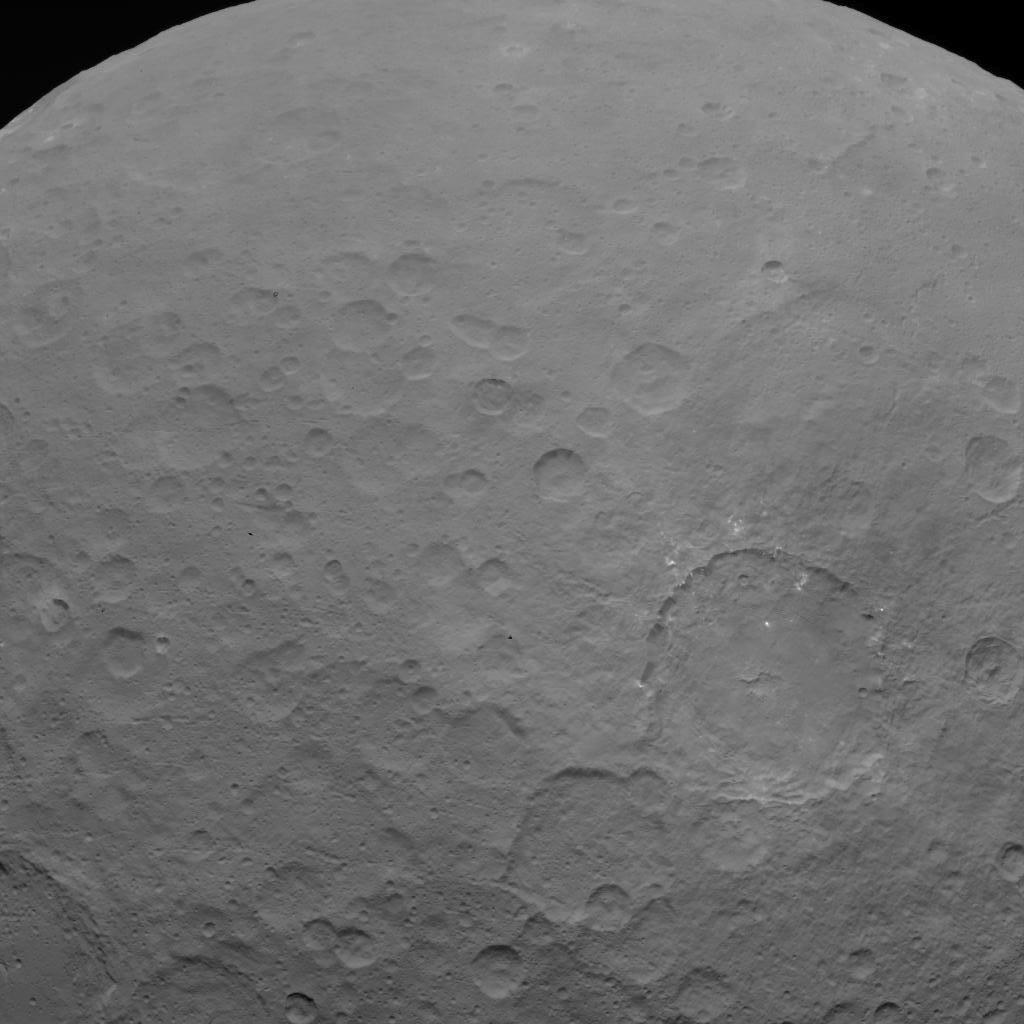

Dawn OpNav9 Image 3

This image of Ceres is part of a sequence taken by NASA’s Dawn spacecraft on May 22, 2015, from a distance of 3,200 miles (5,100 kilometers) with a resolution of 1,600 feet (480 meters) per pixel.

Dawn’s mission is managed by JPL for NASA’s Science Mission Directorate in Washington. Dawn is a project of the directorate’s Discovery Program, managed by NASA’s Marshall Space Flight Center in Huntsville, Alabama. UCLA is responsible for overall Dawn mission science. Orbital ATK, Inc., in Dulles, Virginia, designed and built the spacecraft. The German Aerospace Center, the Max Planck Institute for Solar System Research, the Italian Space Agency and the Italian National Astrophysical Institute are international partners on the mission team.

Credit: NASA/JPL-Caltech/UCLA/MPS/DLR/IDA